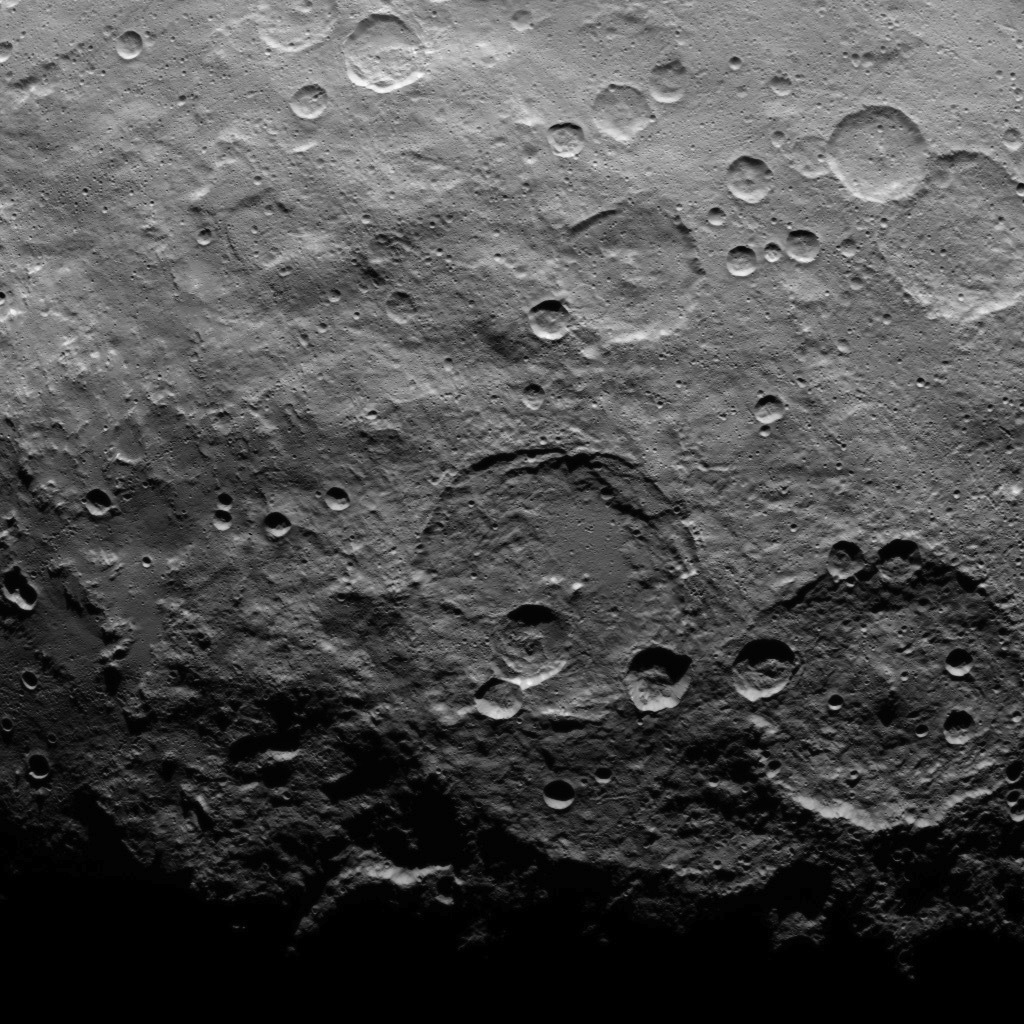

Dawn Survey Orbit Image 17

This image, taken by NASA’s Dawn spacecraft, shows a portion of the southern hemisphere of dwarf planet Ceres from an altitude of 2,700 miles (4,400 kilometers). The image, with a resolution of 1,400 feet (410 meters) per pixel, was taken on June 16, 2015.

Dawn’s mission is managed by JPL for NASA’s Science Mission Directorate in Washington. Dawn is a project of the directorate’s Discovery Program, managed by NASA’s Marshall Space Flight Center in Huntsville, Alabama. UCLA is responsible for overall Dawn mission science. Orbital ATK, Inc., in Dulles, Virginia, designed and built the spacecraft. The German Aerospace Center, the Max Planck Institute for Solar System Research, the Italian Space Agency and the Italian National Astrophysical Institute are international partners on the mission team.

Credit: NASA/JPL-Caltech/UCLA/MPS/DLR/IDA